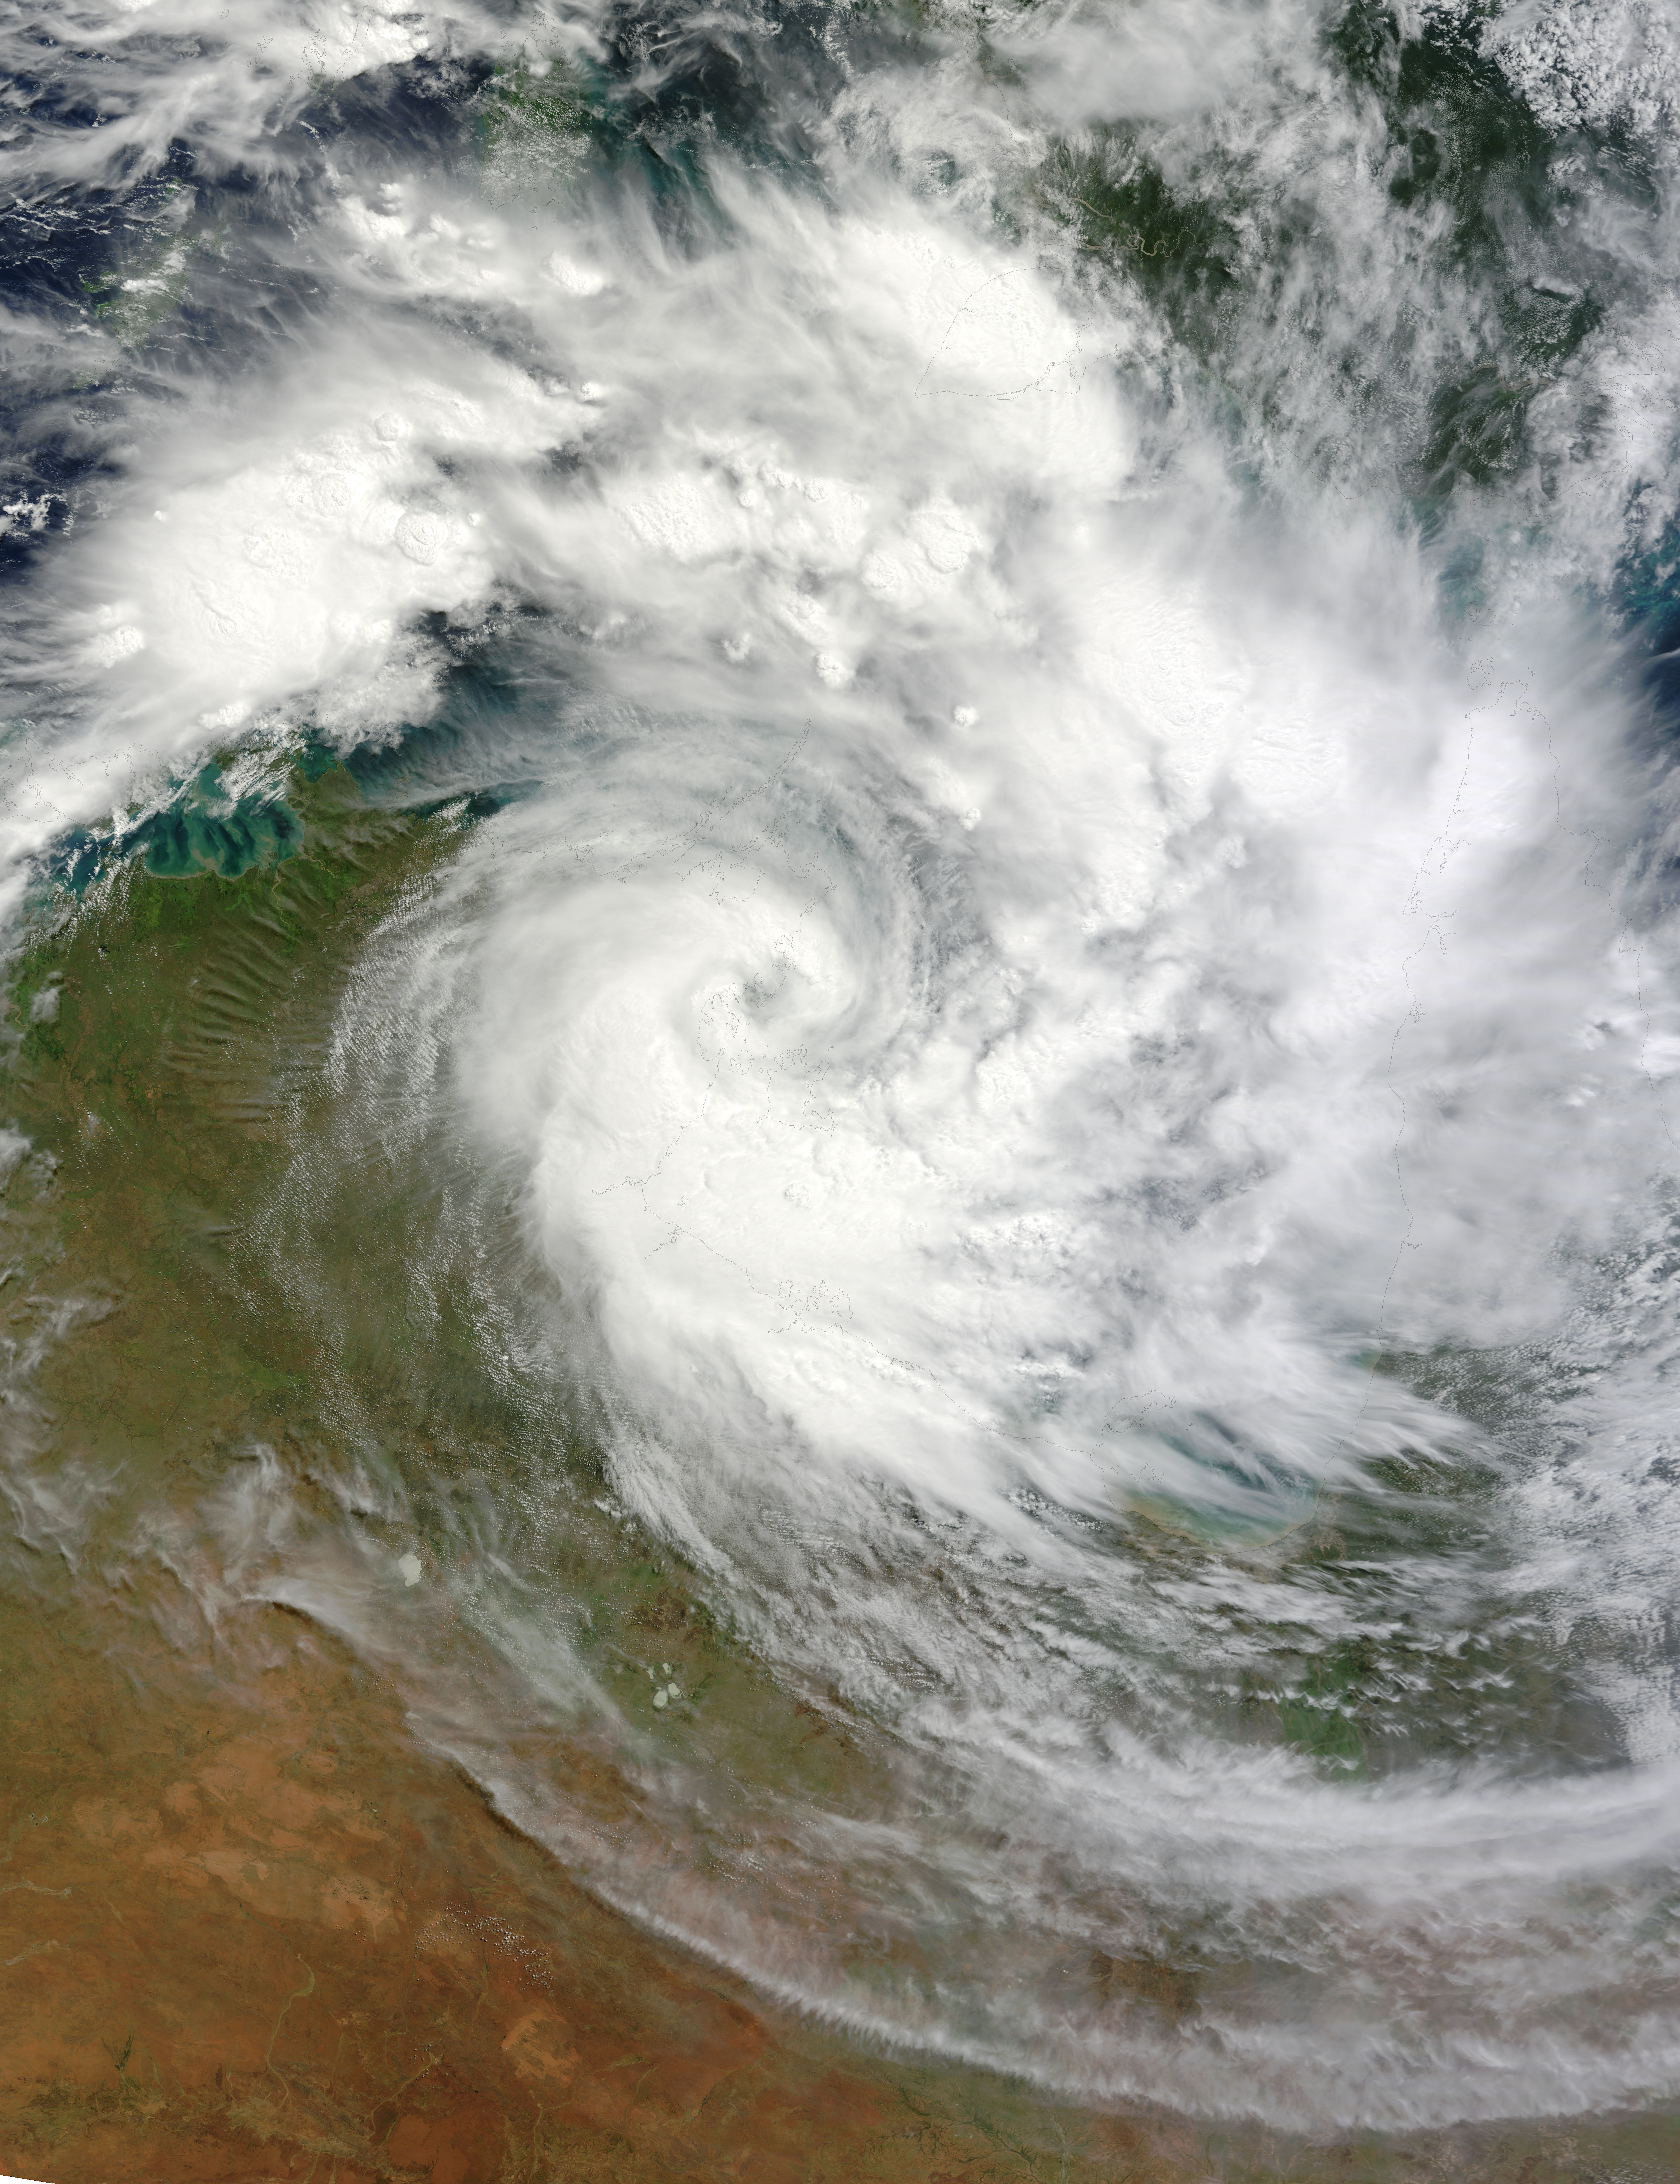

Tropical Cyclone Paul

NASA image March 29, 2010 Tropical Cyclone Paul spanned the ocean waters between Australia and New Guinea on March 29, 2010. The MODIS on NASA’s Terra satellite captured this natural-color image the same day. The center of the cyclone is along the coast of Northern Territory’s Arnhem Land. Clouds run counter-clockwise across the Gulf of Carpentaria and Cape York Peninsula, over New Guinea’s Pulau Dolok, and over the Arafura Sea. On March 29, 2010, the U.S. Navy’s Joint Typhoon Warning Center (JTWC) reported that Tropical Cyclone Paul storm had maximum sustained winds of 60 knots (110 kilometers per hour) and gusts up to 75 knots (140 kilometers per hour). The storm was located roughly 315 nautical miles (585 kilometers) east of Darwin. The storm had moved slowly toward the southwest over the previous several hours. The JTWC forecast that the storm would likely maintain its current intensity for several more hours before slowly dissipating over land.

Credit: NASA/GSFC/Jeff Schmaltz/MODIS